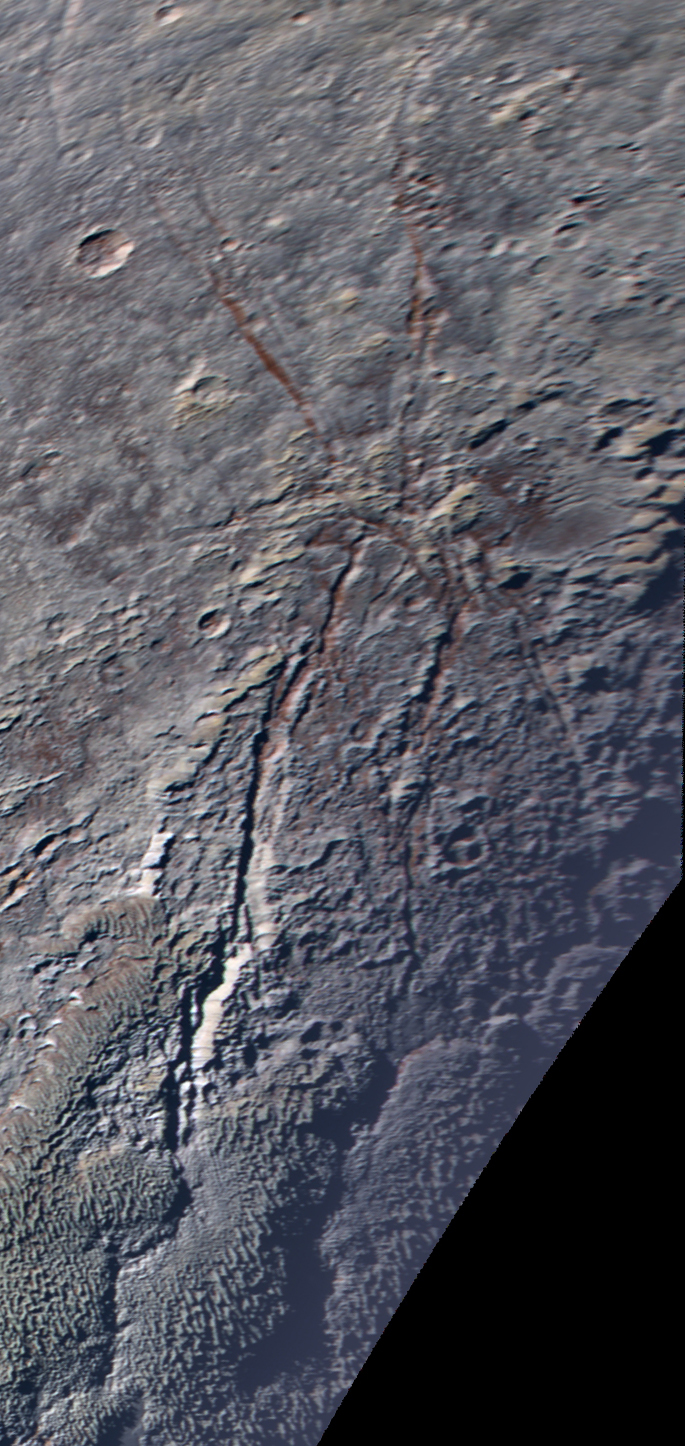

The Icy ‘Spider’ on Pluto

Annotated Version

Sprawling across Pluto’s icy landscape is an unusual geological feature that resembles a giant spider.

This enhanced color image was obtained by NASA’s New Horizons spacecraft on July 14, 2015. The feature consists of at least six extensional fractures (indicated by white arrows in this annotated version) converging to a point near the center. The longest fractures are aligned roughly north-south, and the longest of all, the informally named Sleipnir Fossa, is more than 360 miles (580 kilometers) long. The fracture aligned east-west is shorter and reaches less than 60 miles (100 kilometers) long. To the north and west, the fractures extend across the mottled, rolling plains of the high northern latitudes, and to the south, they intercept and cut through the bladed terrain informally named Tartarus Dorsa.

Curiously, the spider’s “legs” noticeably expose red deposits below Pluto’s surface.

New Horizons scientists think fractures seen elsewhere on Pluto, which tend to be aligned parallel to each other in long belts — rather than intersecting with one another at a nexus, as this feature does — are caused by global-scale extension of Pluto’s water — ice crust. However, given the curious radiating pattern of the fractures forming the “spider,” it may instead be caused by a focused source of stress in the crust under the point where the fractures converge — for example, due to material welling up from under the surface. The spider somewhat resembles “radially fractured centers” on Venus called novae (PIA00150) seen by NASA’s Magellan spacecraft, as well as the Pantheon Fossae formation seen by NASA’s MESSENGER spacecraft on Mercury (PIA19410).

This image was obtained by New Horizons’ Ralph/Multispectral Visible Imaging Camera (MVIC). The image resolution is approximately 2,230 feet (680 meters) per pixel. It was obtained at a range of approximately 21,100 miles (33,900 kilometers) from Pluto, about 45 minutes before New Horizons’ closest approach on July 14, 2015.

The Johns Hopkins University Applied Physics Laboratory in Laurel, Maryland, designed, built, and operates the New Horizons spacecraft, and manages the mission for NASA’s Science Mission Directorate. The Southwest Research Institute, based in San Antonio, leads the science team, payload operations and encounter science planning. New Horizons is part of the New Frontiers Program managed by NASA’s Marshall Space Flight Center in Huntsville, Alabama.

Credit: NASA/Johns Hopkins University Applied Physics Laboratory/Southwest Research Institute